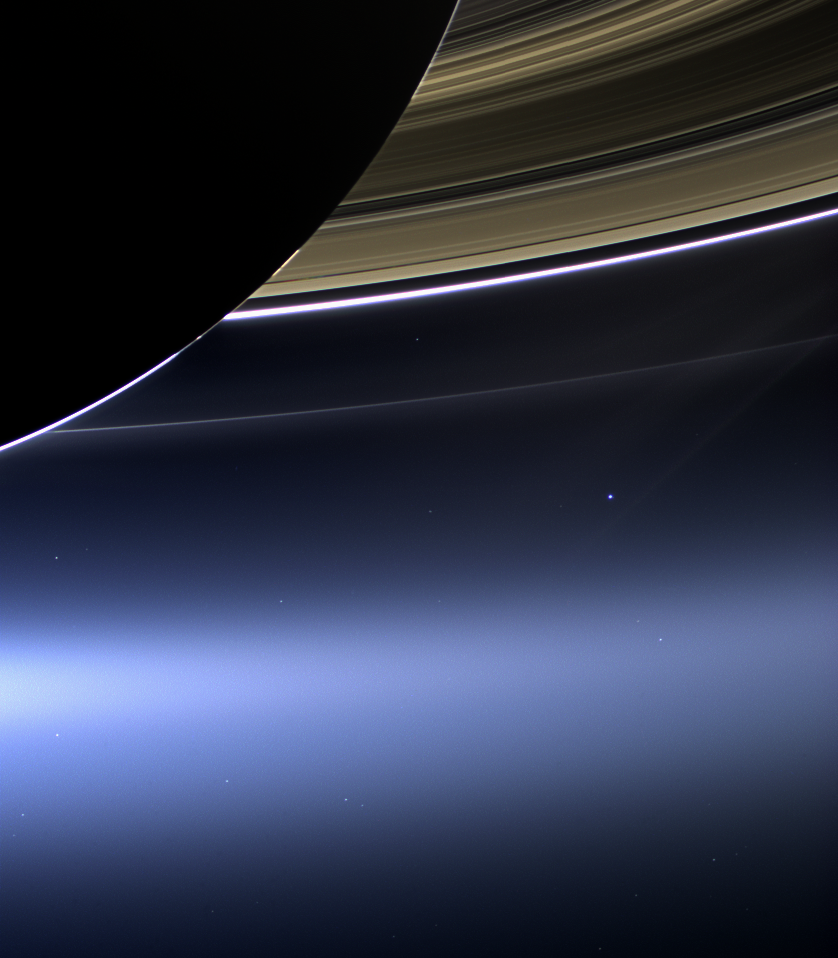

The Day the Earth Smiled: Sneak Preview

Annotated Version

In this rare image taken on July 19, 2013, the wide-angle camera on NASA’s Cassini spacecraft has captured Saturn’s rings and our planet Earth and its moon in the same frame. It is only one footprint in a mosaic of 33 footprints covering the entire Saturn ring system (including Saturn itself). At each footprint, images were taken in different spectral filters for a total of 323 images: some were taken for scientific purposes and some to produce a natural color mosaic. This is the only wide-angle footprint that has the Earth-moon system in it.

The dark side of Saturn, its bright limb, the main rings, the F ring, and the G and E rings are clearly seen; the limb of Saturn and the F ring are overexposed. The “breaks” in the brightness of Saturn’s limb are due to the shadows of the rings on the globe of Saturn, preventing sunlight from shining through the atmosphere in those regions. The E and G rings have been brightened for better visibility.

Earth, which is 898 million miles (1.44 billion kilometers) away in this image, appears as a blue dot at center right; the moon can be seen as a fainter protrusion off its right side. An arrow indicates their location in the annotated version. (The two are clearly seen as separate objects in the accompanying composite image PIA14949.) The other bright dots nearby are stars.

This is only the third time ever that Earth has been imaged from the outer solar system. The acquisition of this image, along with the accompanying composite narrow- and wide-angle image of Earth and the moon and the full mosaic from which both are taken, marked the first time that inhabitants of Earth knew in advance that their planet was being imaged. That opportunity allowed people around the world to join together in social events to celebrate the occasion.

This view looks toward the unilluminated side of the rings from about 20 degrees below the ring plane.

Images taken using red, green and blue spectral filters were combined to create this natural color view. The images were obtained with the Cassini spacecraft wide-angle camera on July 19, 2013 at a distance of approximately 753,000 miles (1.212 million kilometers) from Saturn, and approximately 898.414 million miles (1.445858 billion kilometers) from Earth. Image scale on Saturn is 43 miles (69 kilometers) per pixel; image scale on the Earth is 53,820 miles (86,620 kilometers) per pixel. The illuminated areas of neither Earth nor the Moon are resolved here. Consequently, the size of each “dot” is the same size that a point of light of comparable brightness would have in the wide-angle camera.

The Cassini-Huygens mission is a cooperative project of NASA, the European Space Agency and the Italian Space Agency. The Jet Propulsion Laboratory, a division of the California Institute of Technology in Pasadena, manages the mission for NASA’s Science Mission Directorate, Washington, D.C. The Cassini orbiter and its two onboard cameras were designed, developed and assembled at JPL. The imaging operations center is based at the Space Science Institute in Boulder, Colo.

Credit: NASA/JPL-Caltech/Space Science Institute